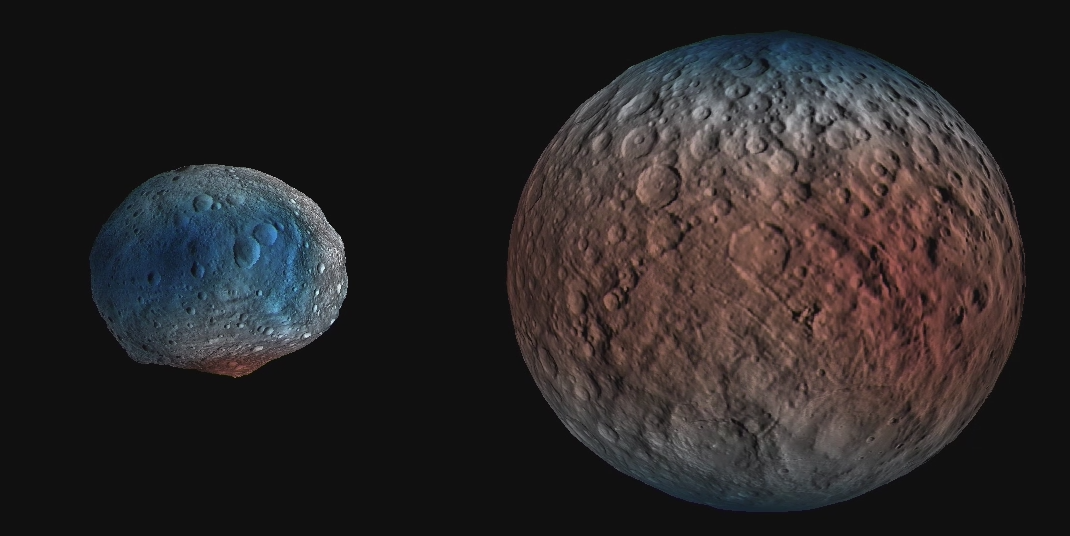

Water Ice Abundance on Ceres (Animation)

This animation (Figure 1) shows dwarf planet Ceres overlaid with the concentration of hydrogen determined from data acquired by the gamma ray and neutron detector (GRaND) instrument aboard NASA’s Dawn spacecraft. The hydrogen is in the upper yard (or meter) of regolith, the loose surface material on Ceres.

The color scale gives hydrogen content in water-equivalent units, which assumes all of the hydrogen is in the form of H2O. Blue indicates where hydrogen content is higher, near the poles, while red indicates lower content at lower latitudes.

In reality, some of the hydrogen is in the form of water ice, while a portion of the hydrogen is in the form of hydrated minerals (such as OH, in serpentine group minerals). The color information is superimposed on shaded relief map for context.

A second animation (Figure 2) compares the hydrogen content of Ceres’ regolith with that of the giant asteroid Vesta, which Dawn orbited from 2011 to 2012. These data show Vesta is a much drier world, with a much lower percent of hydrogen in its regolith. Both maps were produced from data acquired by GRaND.

Dawn’s mission is managed by JPL for NASA’s Science Mission Directorate in Washington. Dawn is a project of the directorate’s Discovery Program, managed by NASA’s Marshall Space Flight Center in Huntsville, Alabama. UCLA is responsible for overall Dawn mission science. Orbital ATK, Inc., in Dulles, Virginia, designed and built the spacecraft. The German Aerospace Center, the Max Planck Institute for Solar System Research, the Italian Space Agency and the Italian National Astrophysical Institute are international partners on the mission team.

Credit: NASA/JPL-Caltech/UCLA/MPS/DLR/IDA/PSI